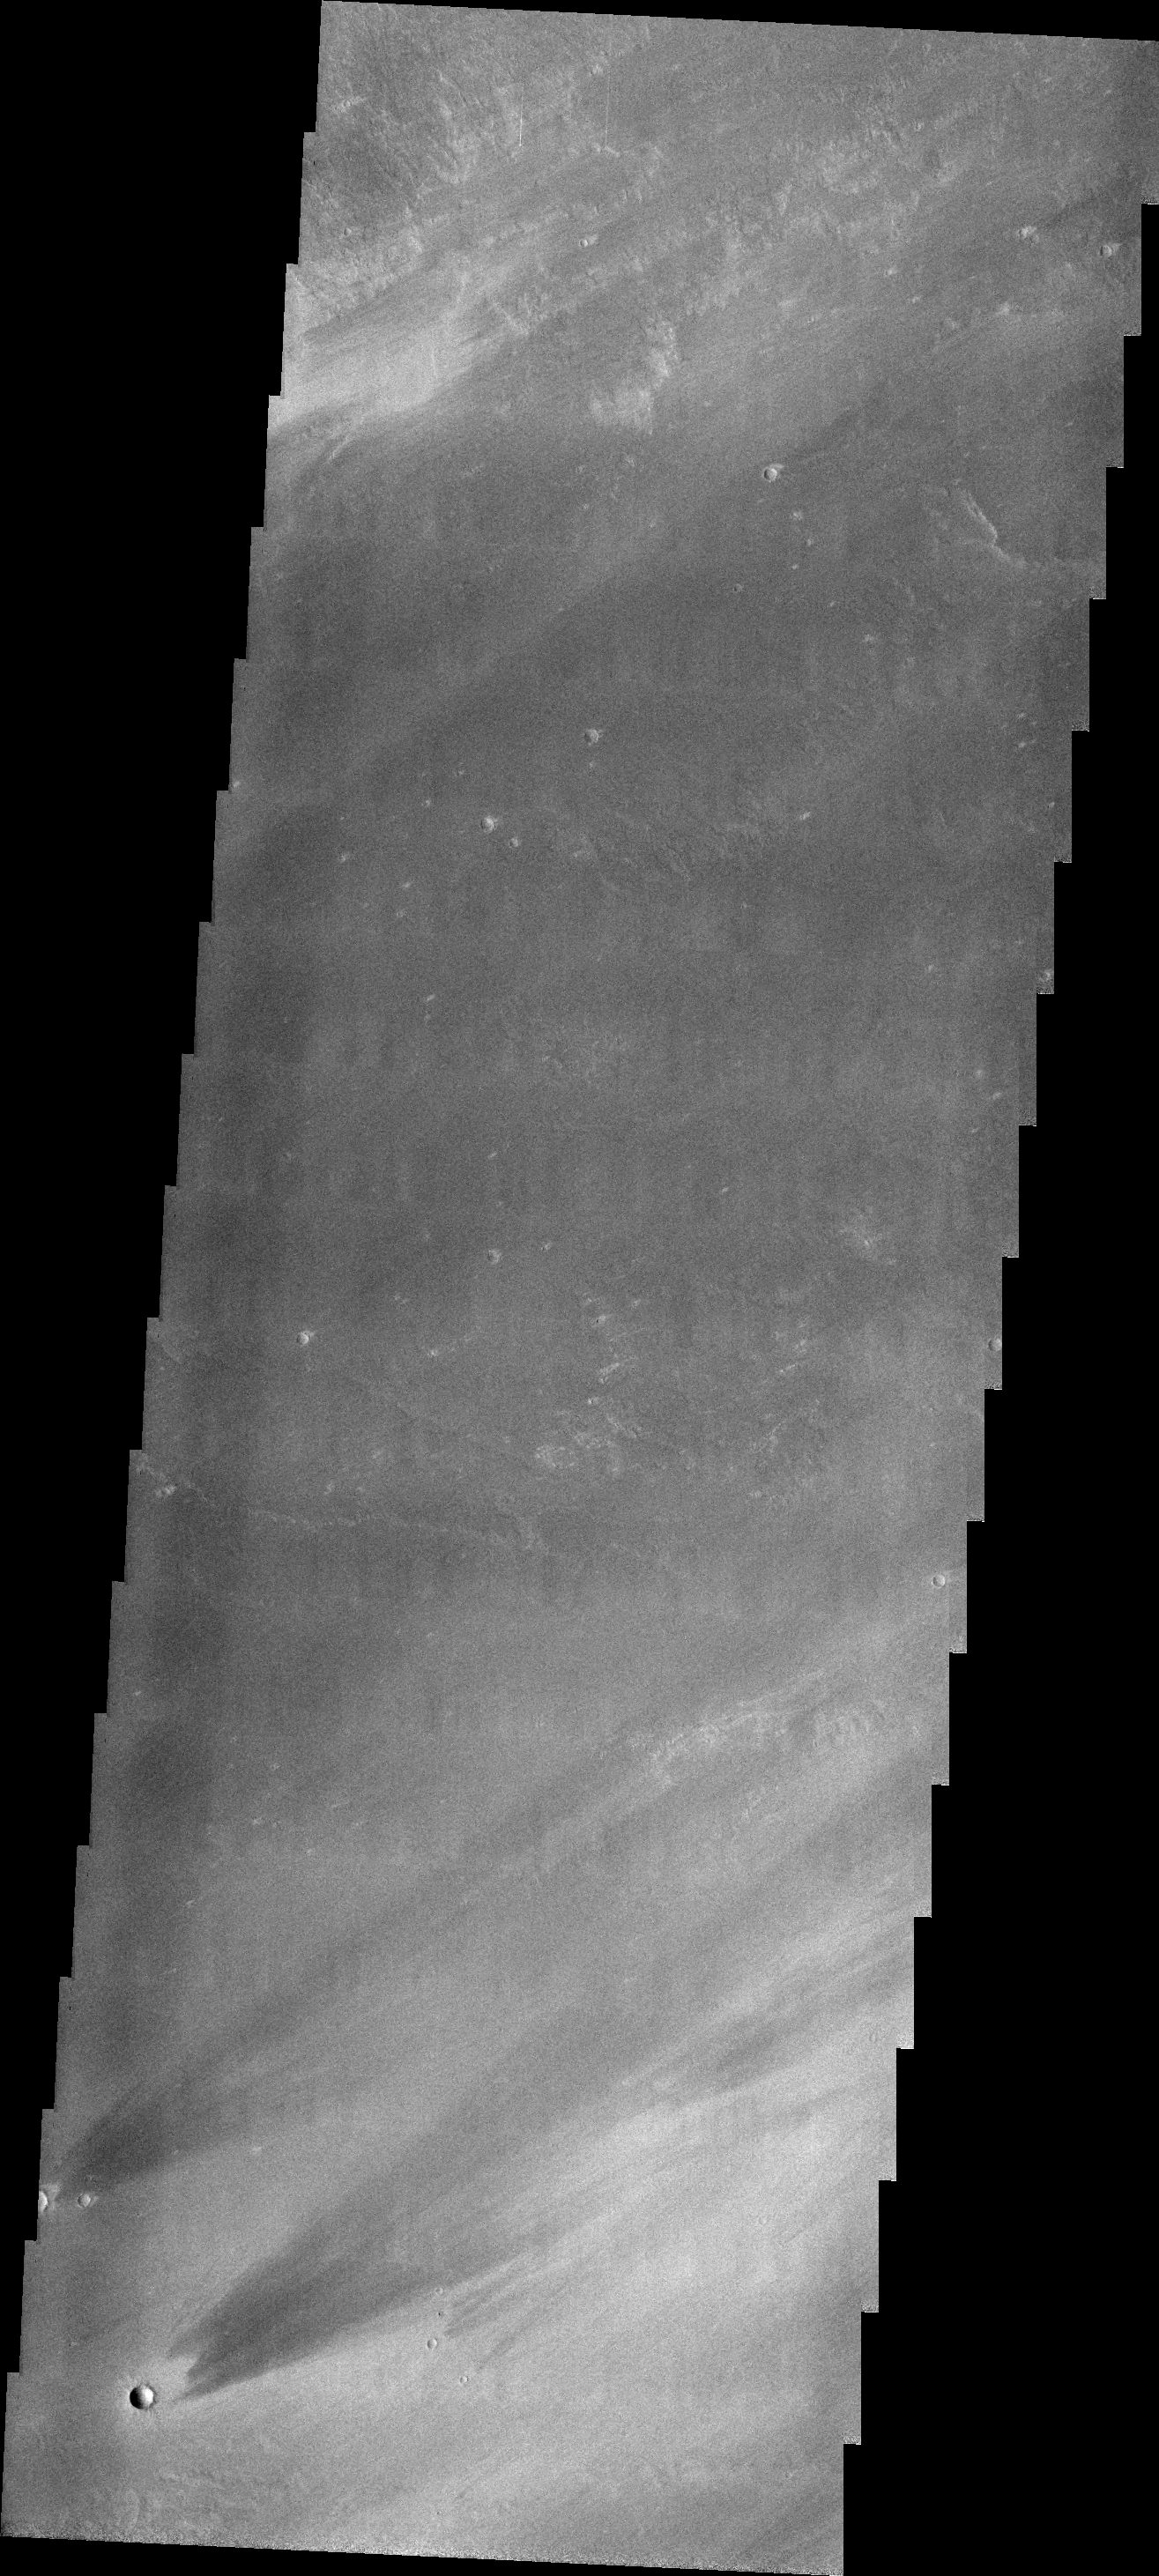

Windstreaks

The windstreaks in today’s VIS image are located on Tharsis volcanic flows east of Pavonis Mons.

Credit: NASA/JPL/ASU